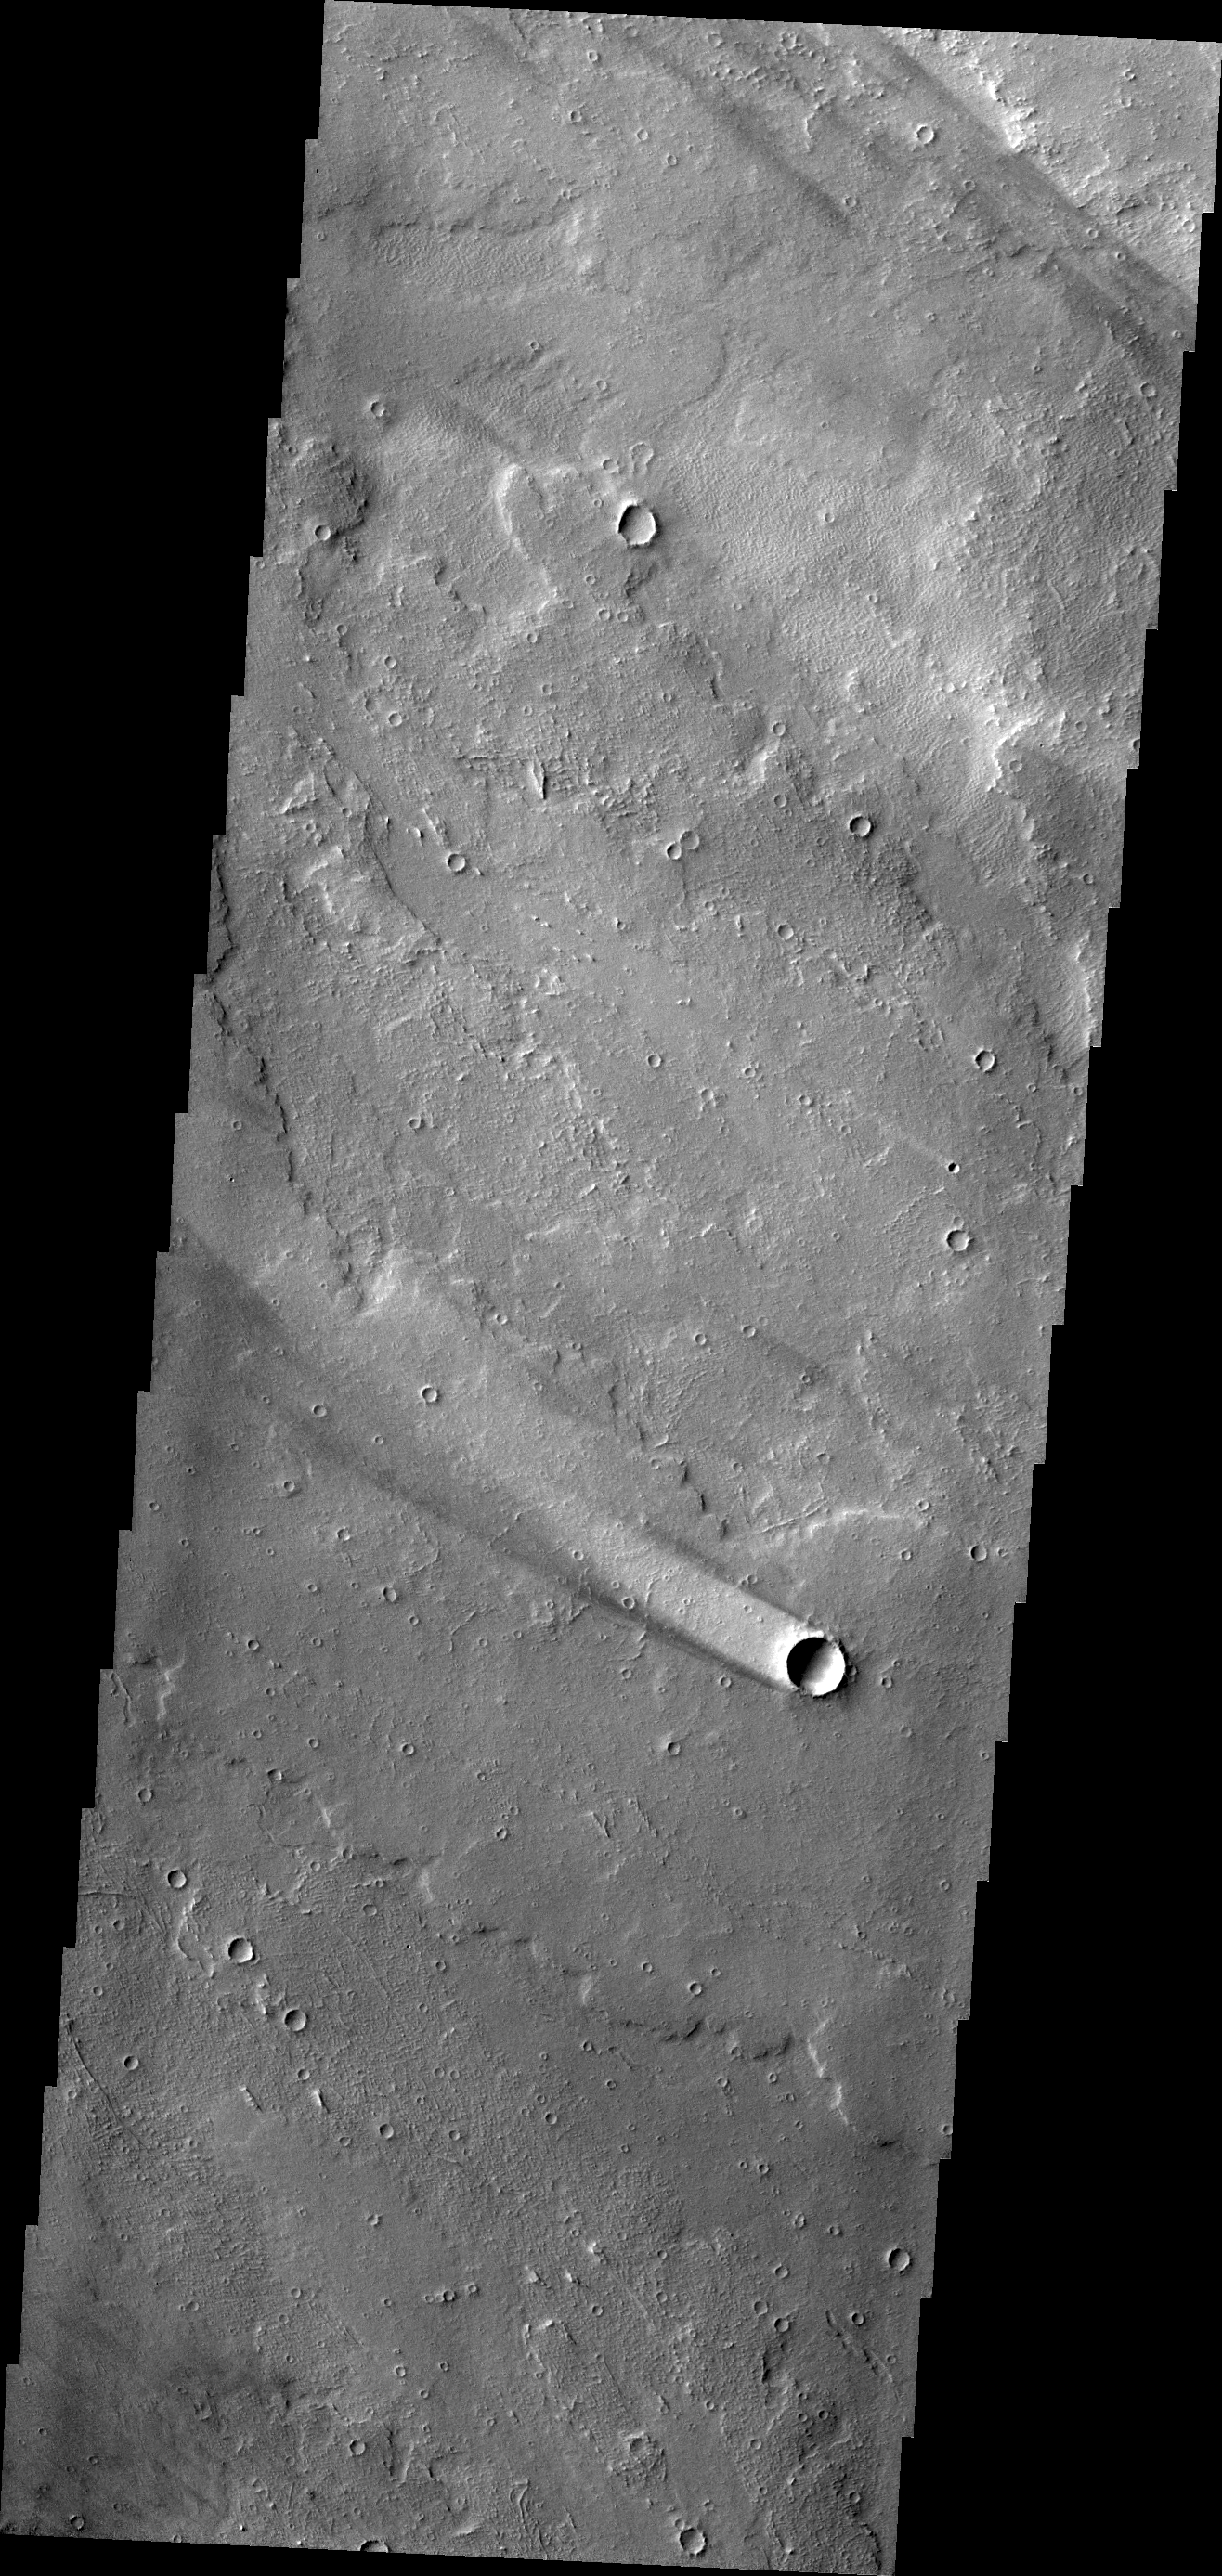

Windstreak

The windstreak in this image is located on lava flows from Arsia Mons.

Credit: NASA/JPL/ASU